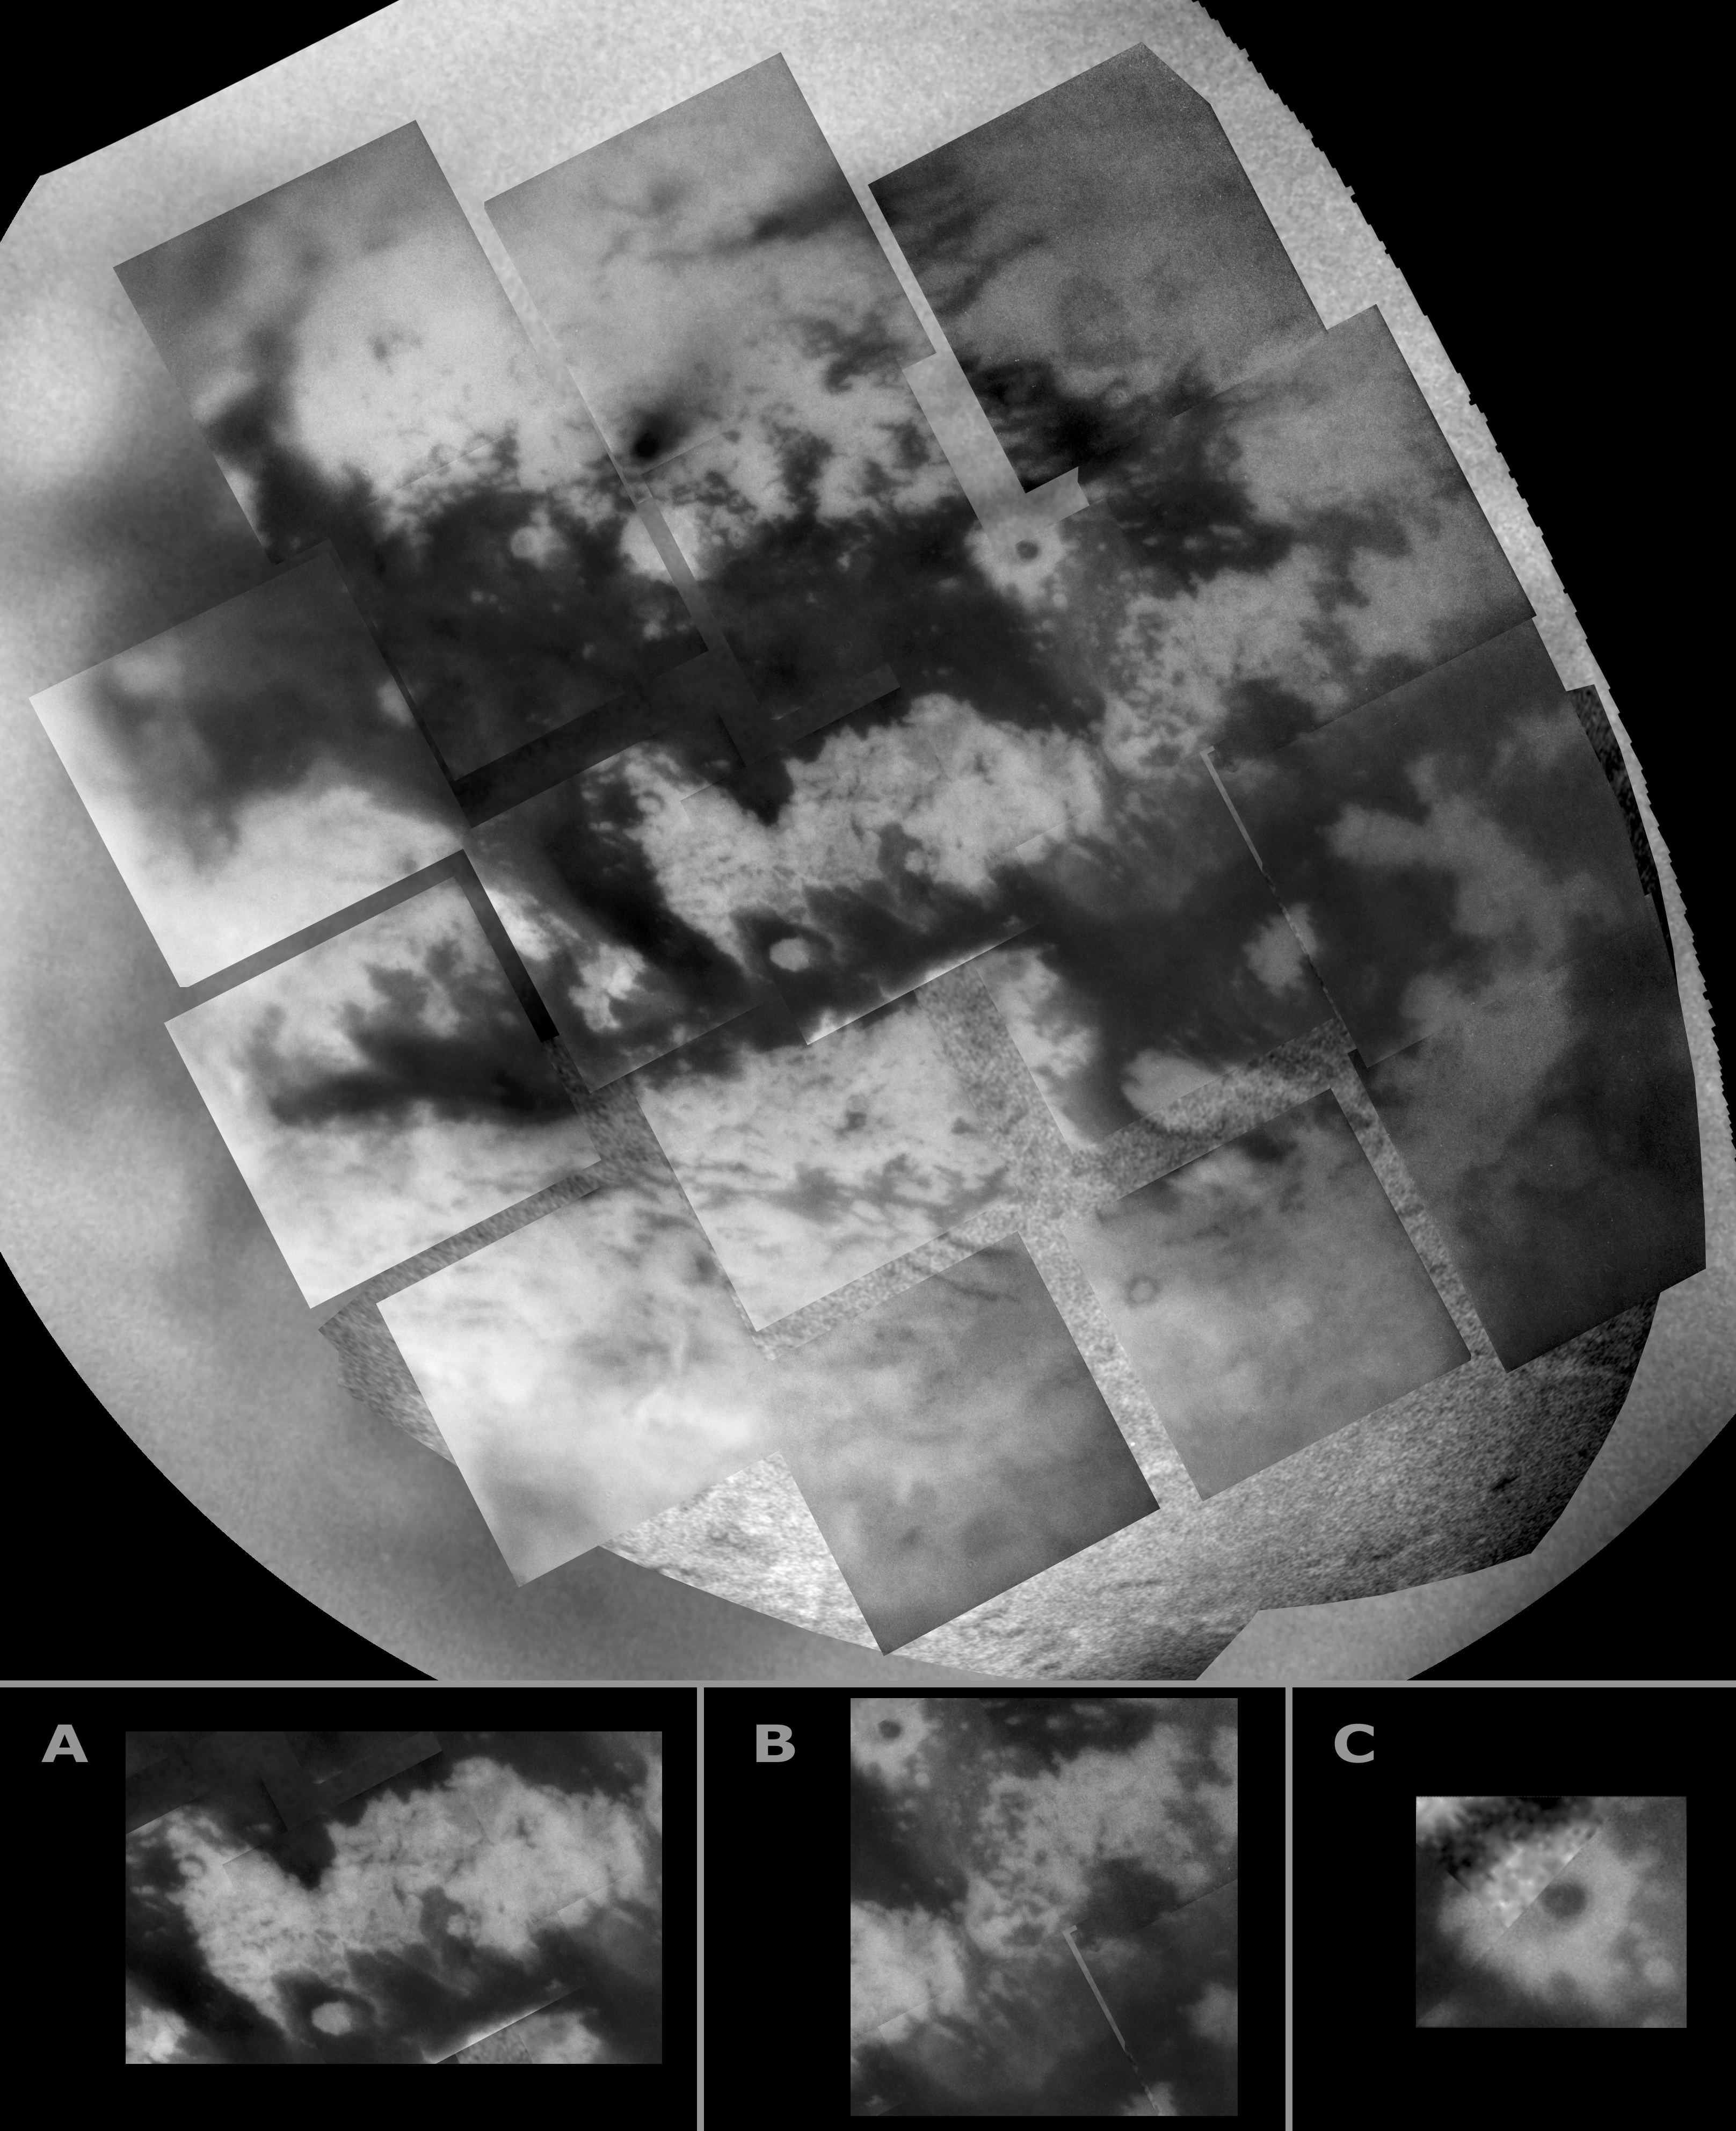

Titan Mosaic — East of Xanadu

During a close flyby of Titan on March 31, 2005, Cassini’s cameras got their best view to date of the region east of the bright Xanadu Regio. This mosaic consists of several frames taken by the narrow-angle camera (smaller frames) put together with an image taken by the wide-angle camera filling in the background. It reveals new detail of dark expanses and the surrounding brighter terrain.

Some of the features seen here are reminiscent of those seen elsewhere on Titan, but the images also reveal new features, which Cassini scientists are working to understand.

In the center of the image (and figure A at bottom) lies a bright area completely surrounded by darker material. The northern boundary of the bright “island” is relatively sharp and has a jagged profile, resembling the now-familiar boundary on the western side of Xanadu (see PIA06159). The profile of the southern boundary is similar. However, streamers of bright material extend southeastward into the dark terrain. At the eastern end of the bright “island” lies a region with complex interconnected dark and bright regions (see figure B).

To the south, the bright terrain is cut by fairly straight dark lines. Their linearity and apparently angular intersections suggest a tectonic influence, similar to features in seen in the bright terrain west of Xanadu (see PIA06158).

The camera’s near-infrared observations cover ground that was also seen by Cassini’s synthetic aperture radar in October 2004 and February 2005. Toward the northeastern edge of the dark material a dark, circular spot in the middle of a bright feature (see figure C) is an approximately 80-kilometer-wide (50-mile) crater identified in the February 2005 radar data (see PIA07368 for the radar image).

The resolution of this new image is lower but sufficient to reveal important similarities and differences between the two observations. Part of the crater floor is quite dark compared to the surrounding material at near-infrared wavelengths. This observation is consistent with the hypothesis that the dark material consists of complex hydrocarbons that have precipitated from the atmosphere and collected in areas of low elevation. At radar wavelengths the crater floor is much more uniform and there also are brightness differences seen by these two instruments outside of the crater. Such comparisons give Cassini scientists important clues about the roughness and composition of the surface material on Titan.

Another interesting comparison is the “dark terrain” with small bright features as seen by the radar (see PIA07367) and the essentially inverted pattern (bright with small dark features) seen by the imaging science subsystem cameras. In the mosaic, this area is in the top left narrow-angle camera image.

Within the bright terrain at the top of the mosaic, just left of center, lies a very intriguing feature: a strikingly dark spot from which diffuse dark material appears to extend to the northeast. The origin of this feature is not yet known, but it, too, lies within the radar image; Cassini scientists will thus be able to study it using these complementary observations.

The mosaic is centered on a region at 1 degree north latitude, 21 degree west longitude on Titan.

The Cassini spacecraft narrow-angle camera images were taken using a filter sensitive to wavelengths of polarized infrared light and were acquired at distances ranging from approximately 148,300 to 112,800 kilometers (92,100 to 70,100 miles) from Titan. Resolution in the images is about 1 to 2 kilometers (0.6 to 1.2 miles) per pixel.

The Cassini-Huygens mission is a cooperative project of NASA, the European Space Agency and the Italian Space Agency. The Jet Propulsion Laboratory, a division of the California Institute of Technology in Pasadena, manages the mission for NASA’s Science Mission Directorate, Washington, D.C. The Cassini orbiter and its two onboard cameras were designed, developed and assembled at JPL. The imaging team is based at the Space Science Institute, Boulder, Colo.

Credit: NASA/JPL/Space Science Institute